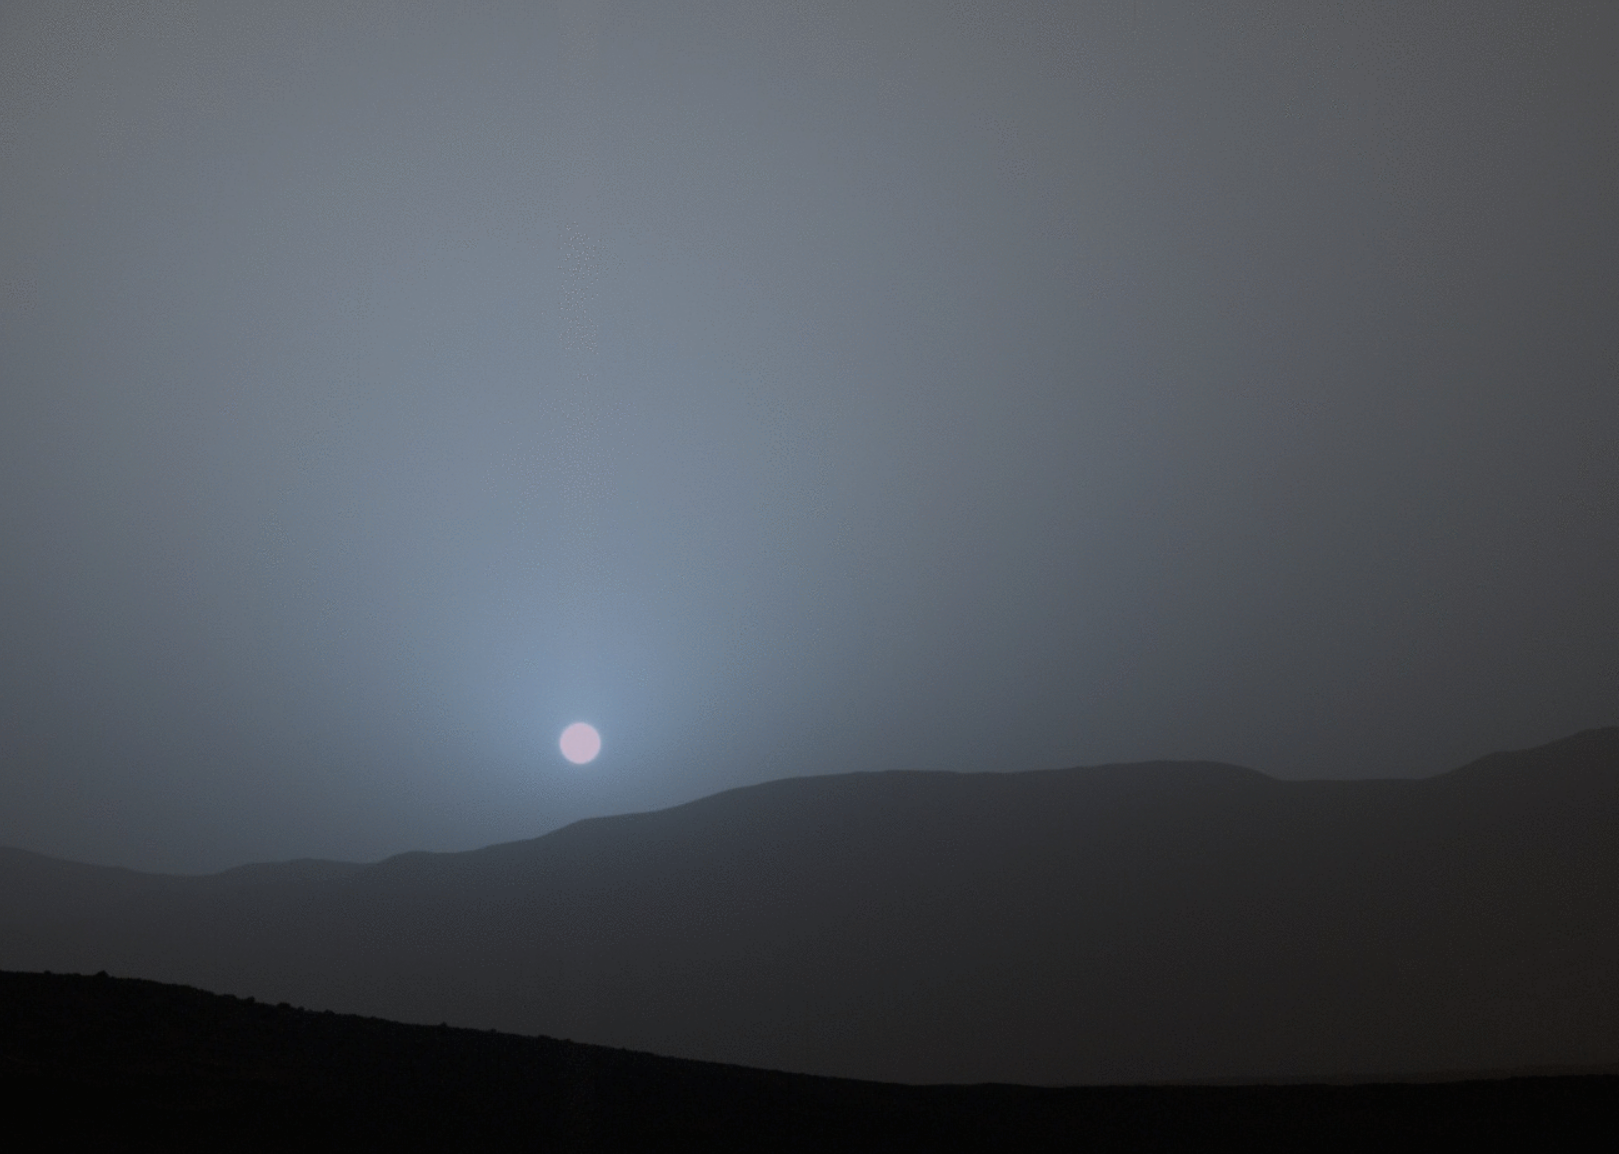

Sunset Sequence in Mars’ Gale Crater (Animation)

NASA’s Curiosity Mars rover recorded this sequence of views of the sun setting at the close of the mission’s 956th Martian day, or sol (April 15, 2015), from the rover’s location in Gale Crater.

The four images shown in sequence here were taken over a span of 6 minutes, 51 seconds.

This was the first sunset observed in color by Curiosity. The images come from the left-eye camera of the rover’s Mast Camera (Mastcam). The color has been calibrated and white-balanced to remove camera artifacts. Mastcam sees color very similarly to what human eyes see, although it is actually a little less sensitive to blue than people are.

Dust in the Martian atmosphere has fine particles that permit blue light to penetrate the atmosphere more efficiently than longer-wavelength colors. That causes the blue colors in the mixed light coming from the sun to stay closer to sun’s part of the sky, compared to the wider scattering of yellow and red colors. The effect is most pronounced near sunset, when light from the sun passes through a longer path in the atmosphere than it does at mid-day.

Malin Space Science Systems, San Diego, built and operates the rover’s Mastcam. NASA’s Jet Propulsion Laboratory, a division of the California Institute of Technology, Pasadena, manages the Mars Science Laboratory Project for NASA’s Science Mission Directorate, Washington. JPL designed and built the project’s Curiosity rover.

Credit: NASA/JPL-Caltech/MSSS/Texas A&M Univ.